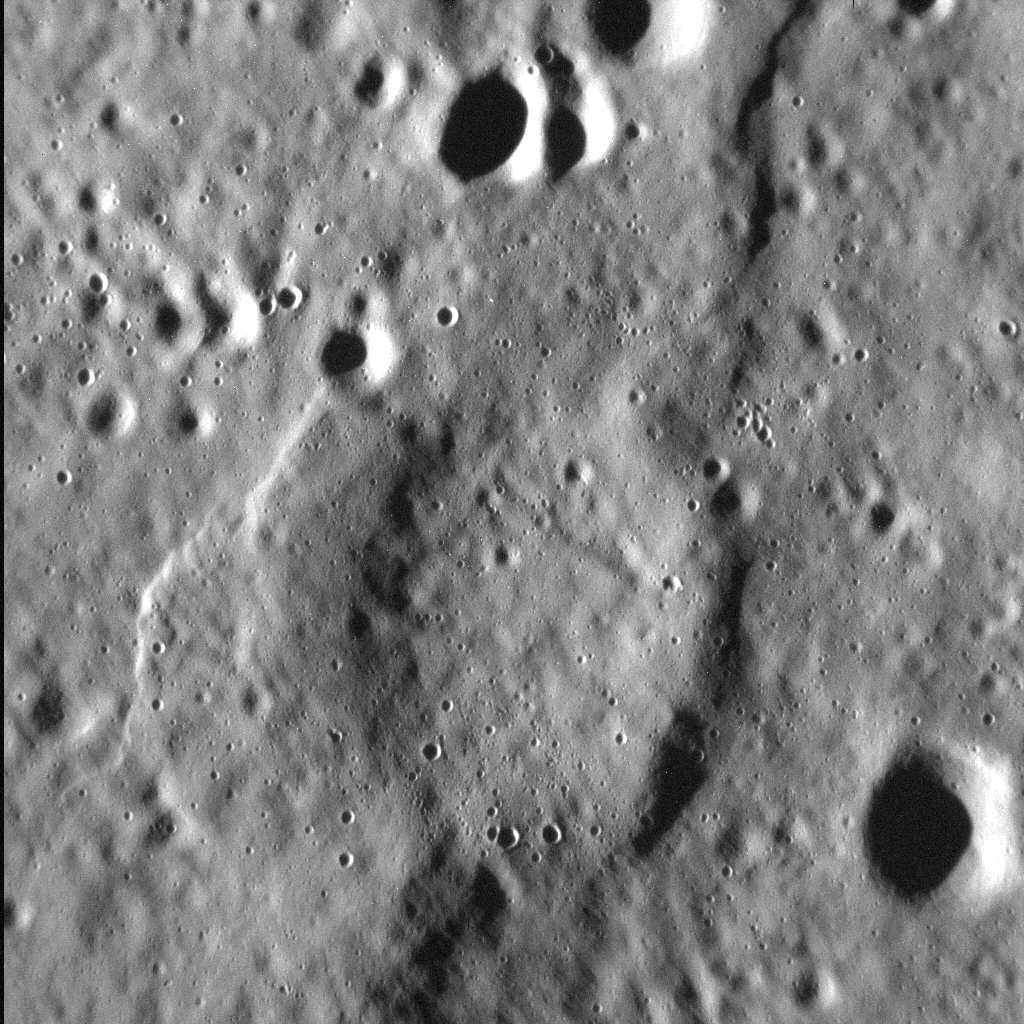

Crumpled Crater

It is no secret that Mercury’s surface is scarred by abundant tectonic deformation, the vast majority of which is due to the planet’s history of cooling and contraction through time. Yet Mercury is also heavily cratered, and hosts widespread volcanic plains. So it’s perhaps unsurprising that these three types of landform often intersect-literally-as shown in this scene. Here, an unnamed crater, about 7.5 km (4.7 mi.) in diameter was covered, and almost fully buried, by lava. At some point after, compression of the surface formed scarps and ridges in the area that, when they reached the buried crater, came to describe its curved outline. Many arcuate ridges on Mercury formed this way. In this high-resolution view, we can also see the younger, later population of smaller craters that pock-mark the surface.

This image was acquired as a high-resolution targeted observation. Targeted observations are images of a small area on Mercury’s surface at resolutions much higher than the 200-meter/pixel morphology base map. It is not possible to cover all of Mercury’s surface at this high resolution, but typically several areas of high scientific interest are imaged in this mode each week.

Date acquired: March 07, 2015
Image Mission Elapsed Time (MET): 68017977
Image ID: 8101426
Instrument: Narrow Angle Camera (NAC) of the Mercury Dual Imaging System (MDIS)
Center Latitude: 64.9°
Center Longitude: 333.3° E
Resolution: 13 meters/pixel
Scale: The left-to-right field of view in this image is about 13.6 km (8.5 mi.) across
Incidence Angle: 79.3°
Emission Angle: 19.6°
Phase Angle: 98.9°
North is up in this image.

The MESSENGER spacecraft is the first ever to orbit the planet Mercury, and the spacecraft’s seven scientific instruments and radio science investigation are unraveling the history and evolution of the Solar System’s innermost planet. During the first two years of orbital operations, MESSENGER acquired over 150,000 images and extensive other data sets. MESSENGER is capable of continuing orbital operations until early 2015.

For information regarding the use of images, see the MESSENGER image use policy.

Credit: NASA/Johns Hopkins University Applied Physics Laboratory/Carnegie Institution of Washington